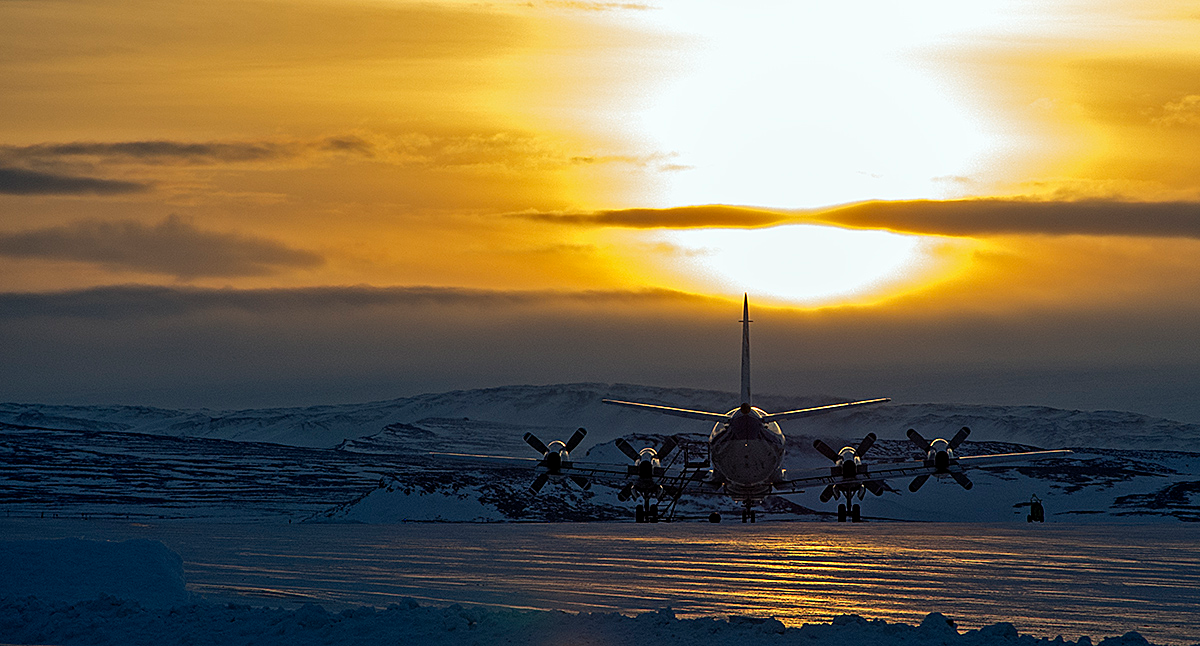

P-3B Waiting to Start the Day

The P-3B is waiting outside the hangar at Thule Air Base with the Greenland Ice sheet in the background. Today, NASA's IceBridge, Arctic 2013 mission will collect data across the Arctic Ocean between Greenland and Alaska. -- IceBridge, a six-year NASA mission, is the largest airborne survey of Earth's polar ice ever flown. It will yield an unprecedented three-dimensional view of Arctic and Antarctic ice sheets, ice shelves and sea ice. These flights will provide a yearly, multi-instrument look at the behavior of the rapidly changing features of the Greenland and Antarctic ice. Data collected during IceBridge will help scientists bridge the gap in polar observations between NASA's Ice, Cloud and Land Elevation Satellite (ICESat) -- in orbit since 2003 -- and ICESat-2, planned for early 2016. ICESat stopped collecting science data in 2009, making IceBridge critical for ensuring a continuous series of observations. IceBridge will use airborne instruments to map Arctic and Antarctic areas once a year. IceBridge flights are conducted in March-May over Greenland and in October-November over Antarctica. Other smaller airborne surveys around the world are also part of the IceBridge campaign.

Credit: NASA/Goddard/Michael Studinger